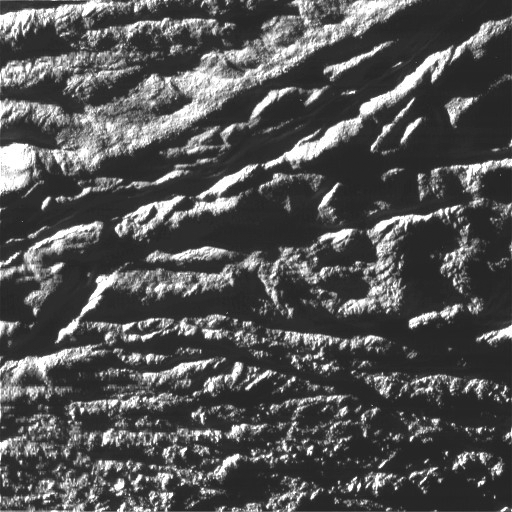

Enceladus Rev 91 Flyby – Skeet Shoot #4

This Cassini image was the fourth ‘skeet shoot’ narrow-angle image captured during the Oct. 31, 2008, flyby of Saturn’s moon Enceladus.

The source region for jet VI (see PIA08385) has been identified. The image was taken with the Cassini spacecraft narrow-angle camera on Oct. 31, 2008, at a distance of approximately 3,417 kilometers (2,135 miles) from Enceladus and at a sun-Enceladus-spacecraft, or phase, angle of 75 degrees. Image scale is 38 meters per pixel (125 feet) per pixel.

The Cassini-Huygens mission is a cooperative project of NASA, the European Space Agency and the Italian Space Agency. The Jet Propulsion Laboratory, a division of the California Institute of Technology in Pasadena, manages the mission for NASA’s Science Mission Directorate, Washington, D.C. The Cassini orbiter and its two onboard cameras were designed, developed and assembled at JPL. The imaging operations center is based at the Space Science Institute in Boulder, Colo.

Credit: NASA/JPL/Space Science Institute